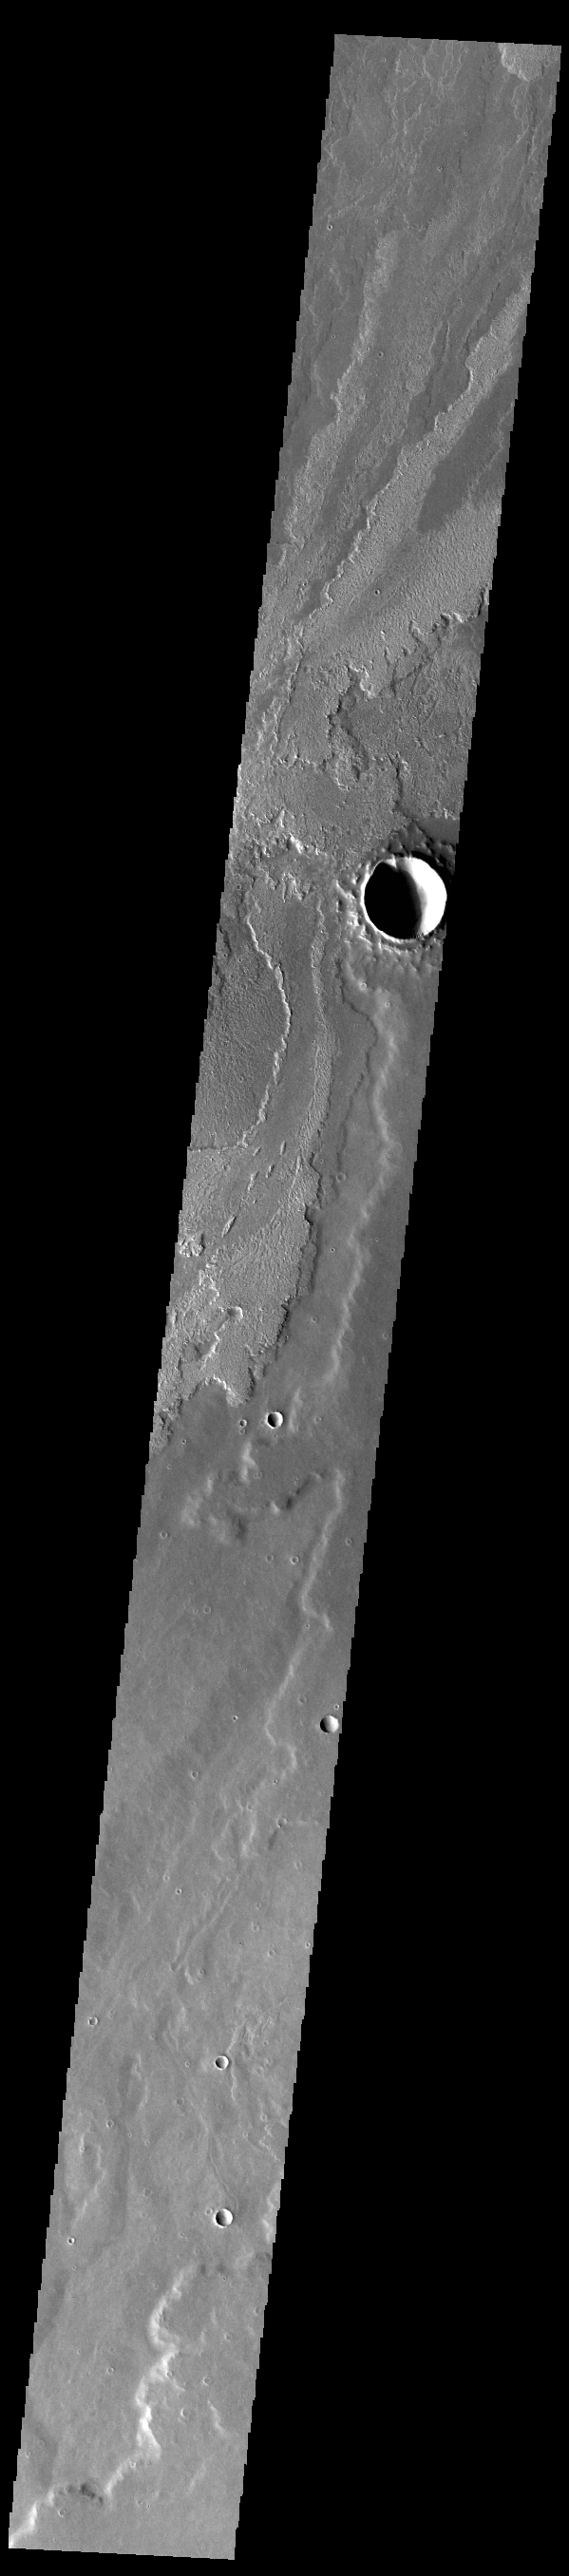

Daedalia Planum

Today’s VIS image shows a small portion of the immense lava flows that originated from Arsia Mons. Arsia Mons is the southernmost of the three large aligned volcanoes in the Tharsis region. Arsia Mons’ last eruption was 10s of million years ago. The different surface textures are created by differences in the lava viscosity and cooling rates. The lobate margins of each flow can be traced back to the start of each flow — or to the point where they are covered by younger flows. Flows in Daedalia Planum can be as long as 180 km (111 miles). For comparison the longest Hawaiian lava flow is only 51 km (˜31 miles) long. The total area of Daedalia Planum is 2.9 million square km – more than four times the size of Texas.

Credit: NASA/JPL-Caltech/ASU